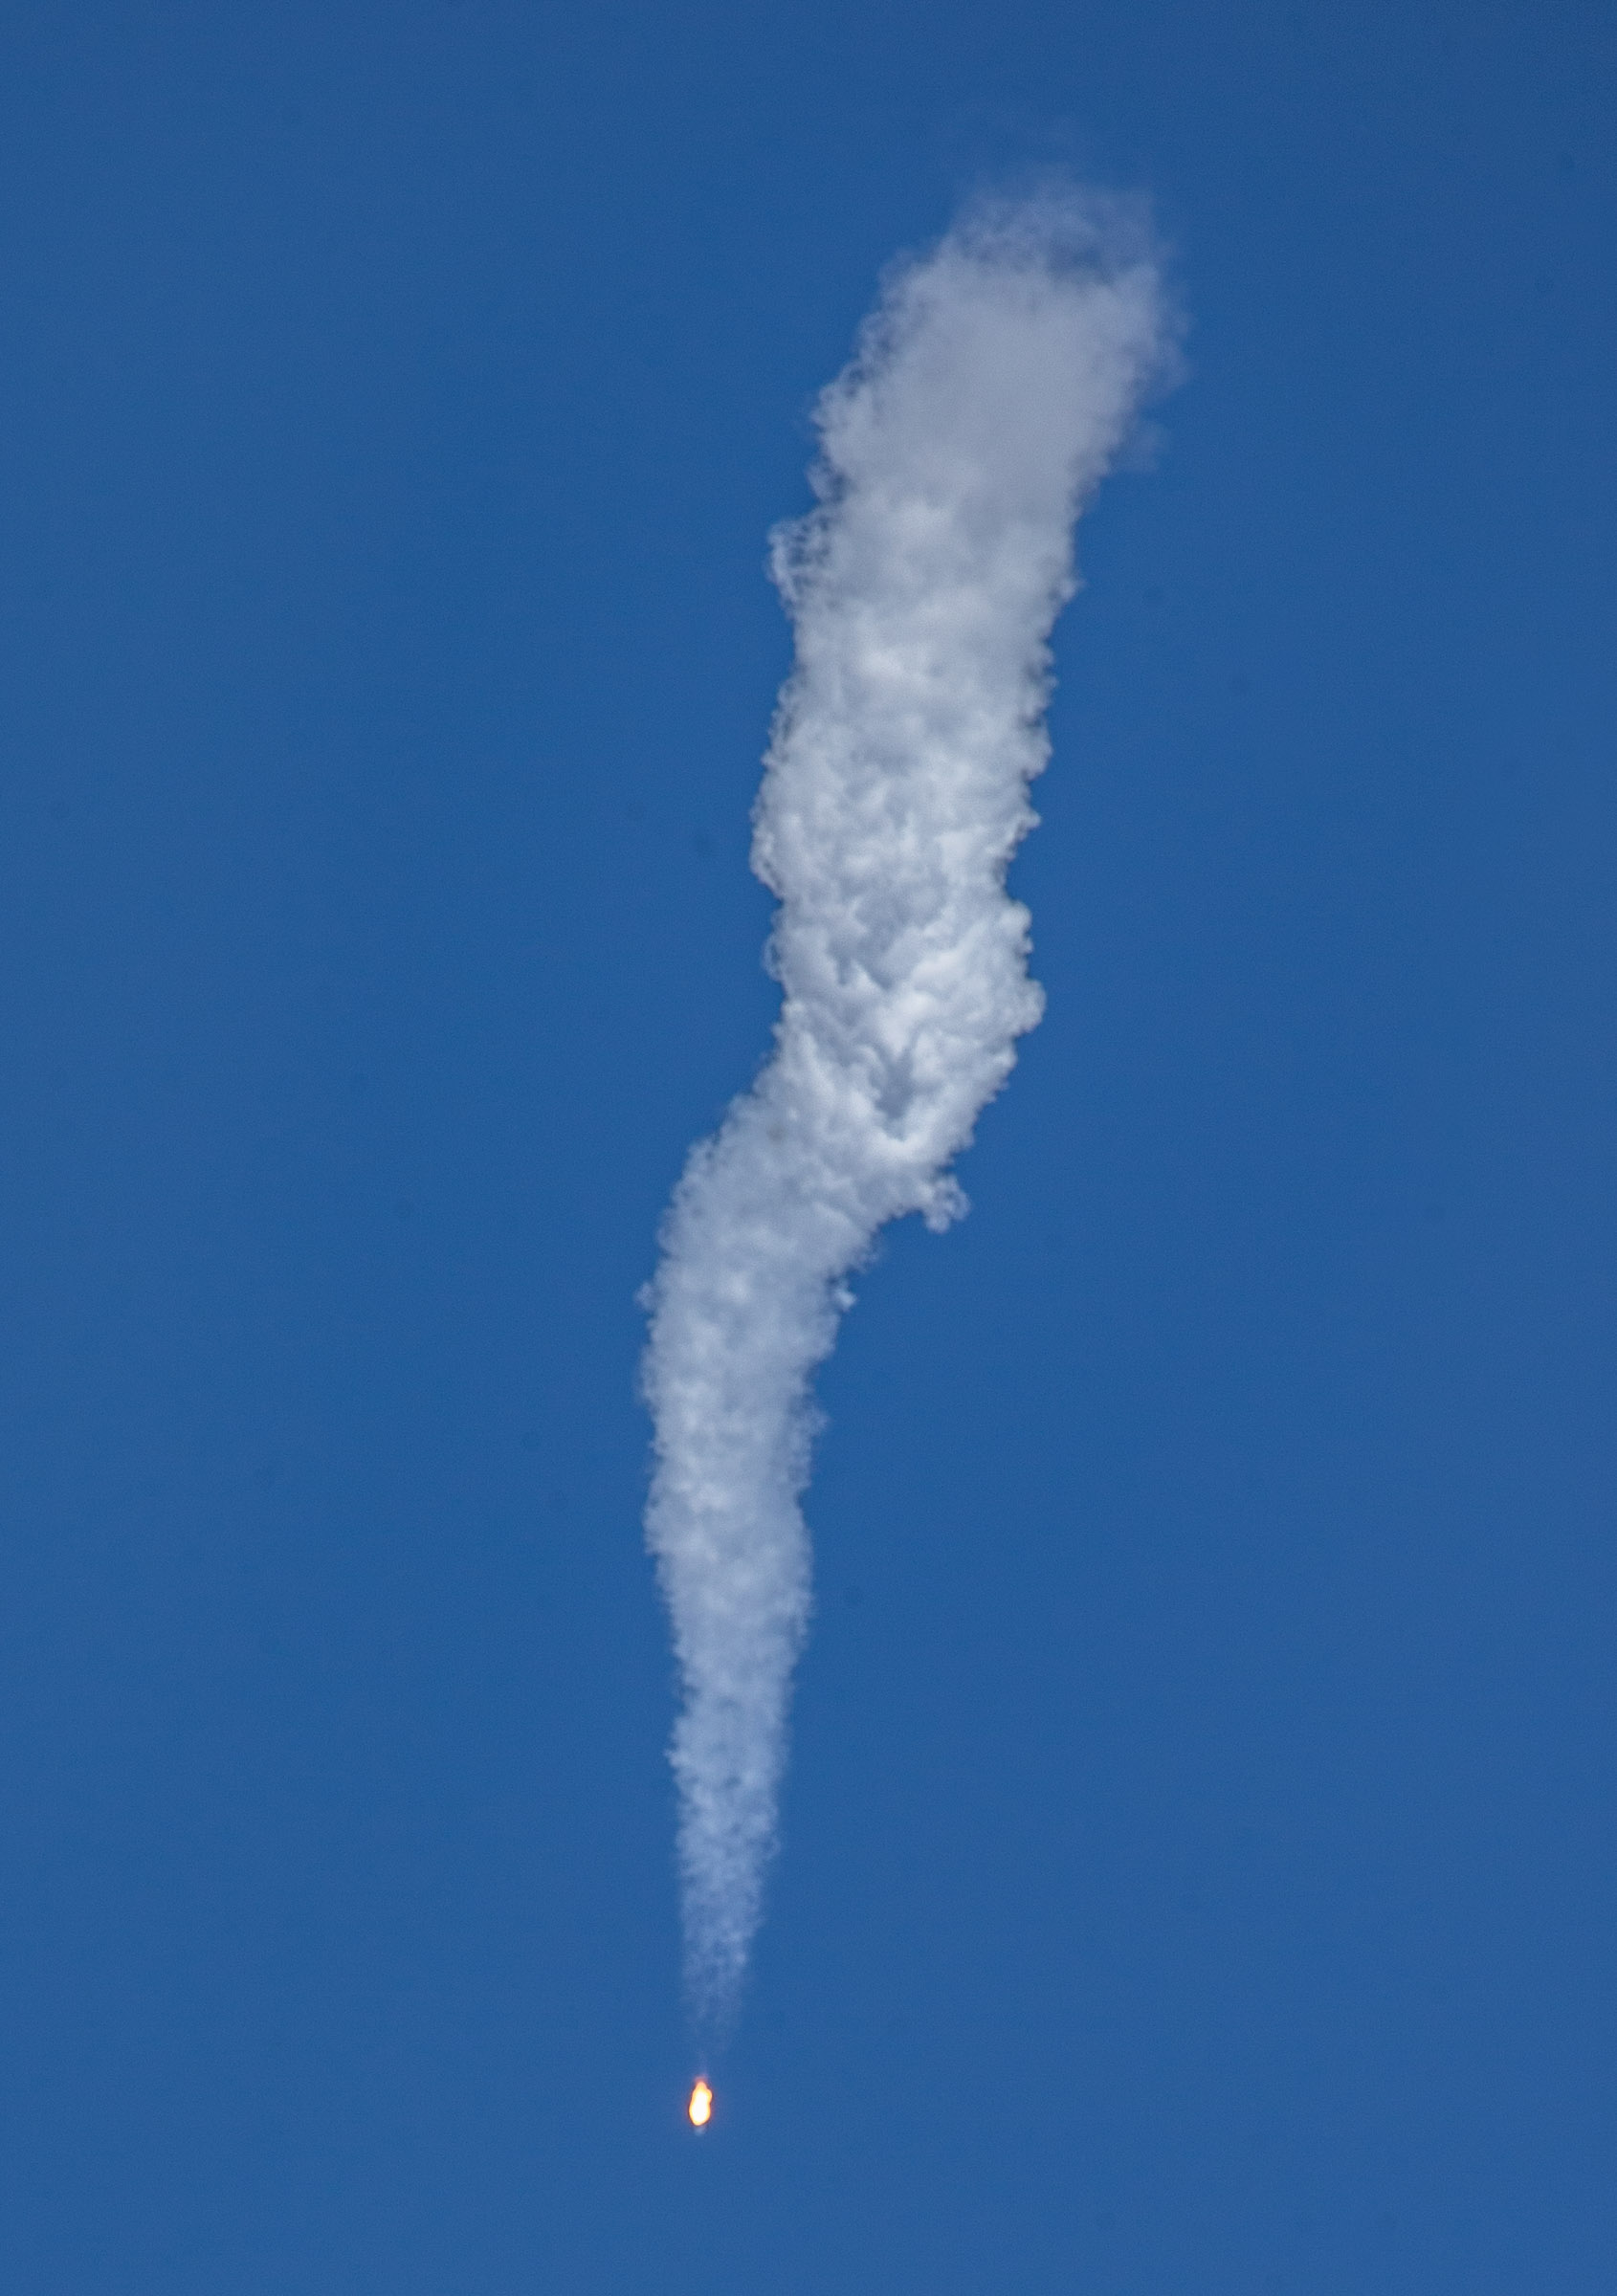

A Northrop Grumman Antares rocket, with the company’s Cygnus spacecraft onboard, launches on Tuesday, Aug. 10, 2021, from the Mid Atlantic Regional Spaceport’s Pad-0A, at NASA's Wallops Flight Facility in Virginia. Northrop Grumman's 16th contracted cargo resupply mission for NASA to the International Space Station is carrying nearly 8,200 pounds of science and research, crew supplies and vehicle hardware to the orbital laboratory and its crew.

Credit: NASA Wallops/Terry Zaperach